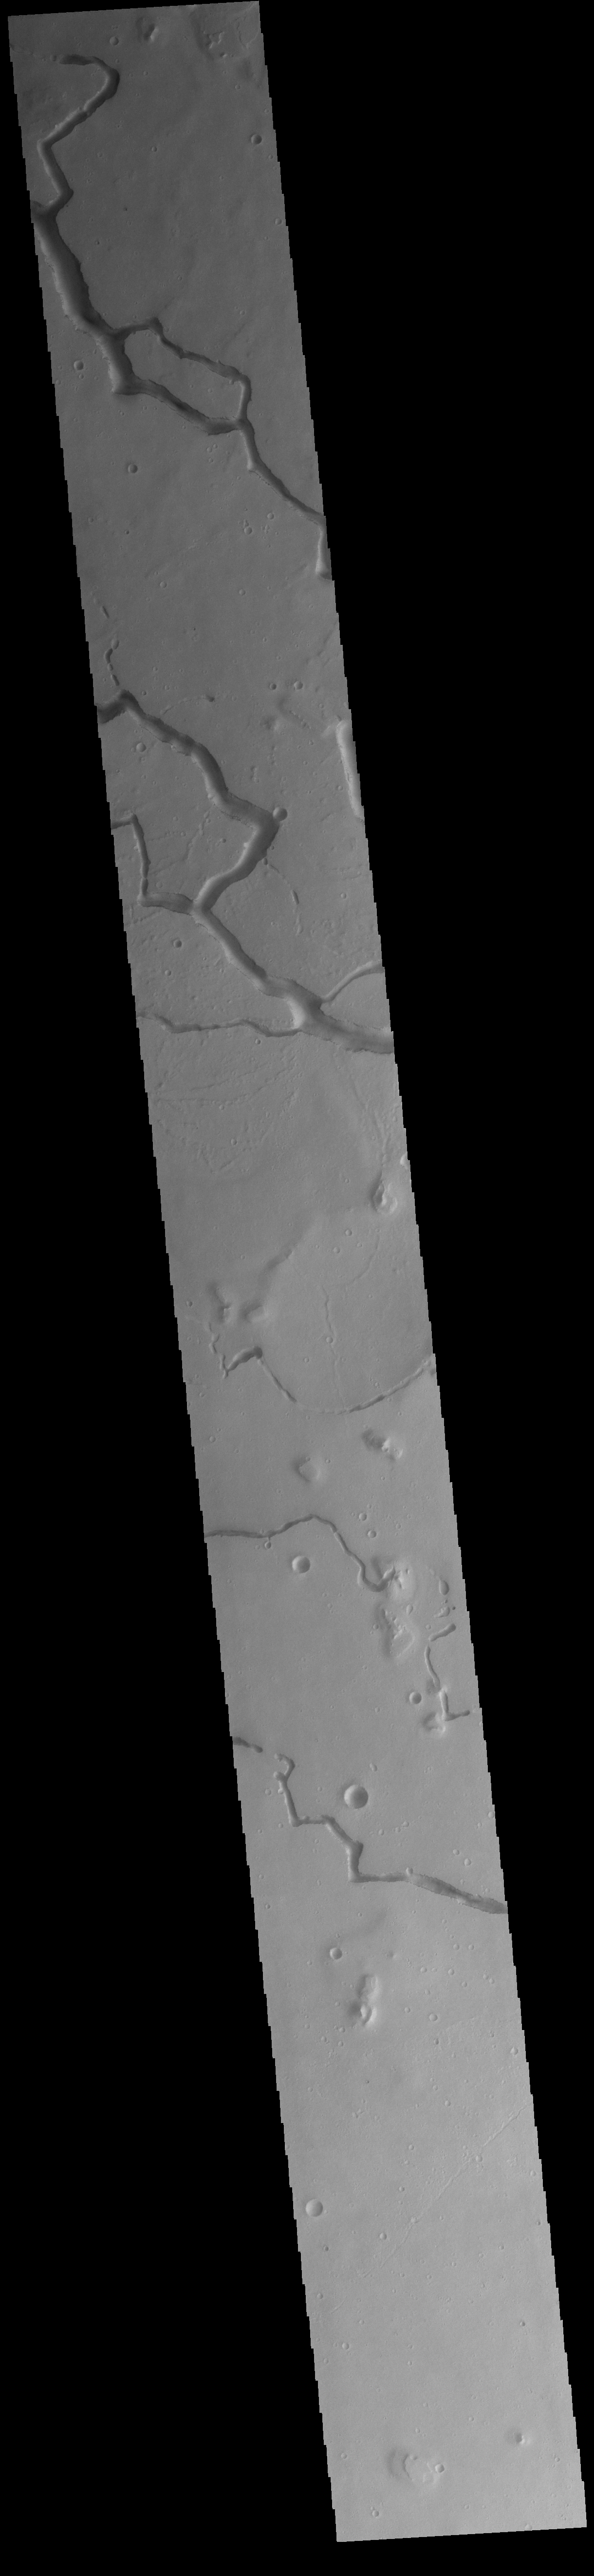

Hephaestus Fossae

This VIS image is located in the central portion of Hephaestus Fossae. Hephaestus Fossae is a complex channel system in Utopia Planitia near Elysium Mons. It has been proposed that the channel formed by the release of melted subsurface ice during the impact event that created a large crater southeast of this image. Additionally, the nearby Elysium volcanic center created subsurface heating that may have played a part in creating both Hephaestus Fossae and Hebrus Valles to the north.

Credit: NASA/JPL-Caltech/ASU